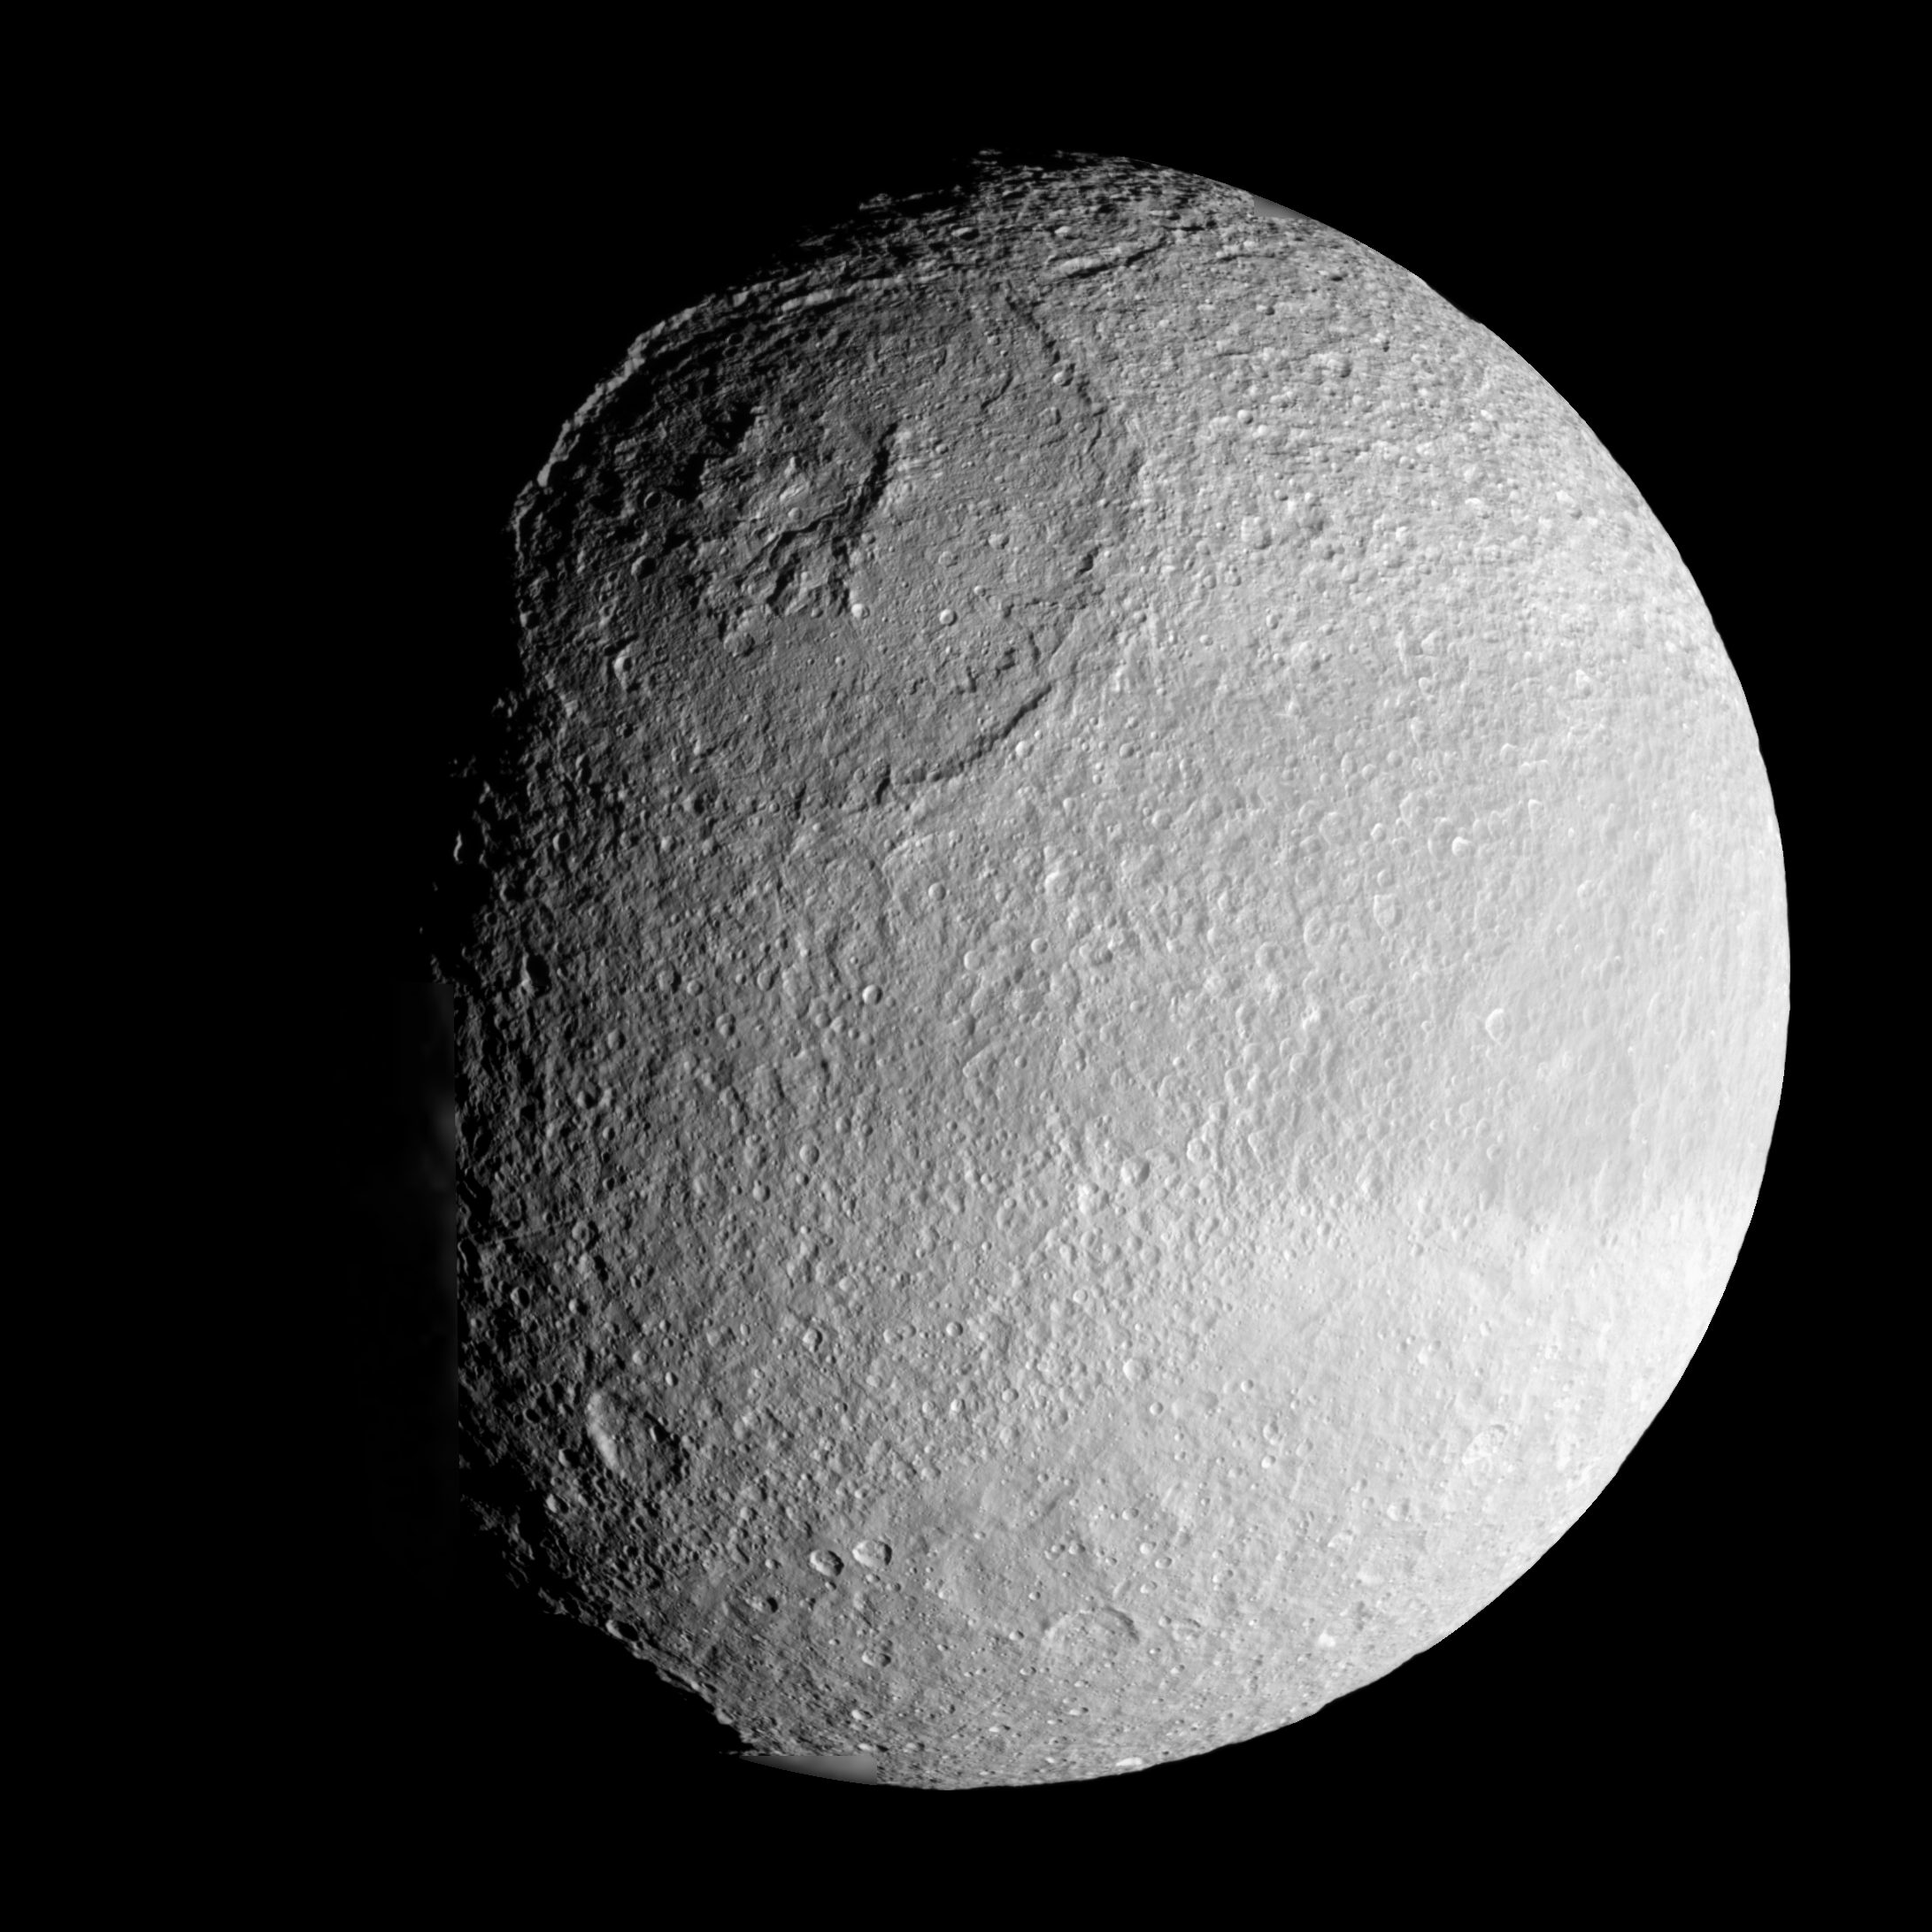

The Crown of Tethys

The vast expanse of the crater Odysseus spreads out below Cassini in this mosaic view of Saturn’s moon Tethys.

The crater (450 kilometers or 280 miles across) is a remarkably well-preserved example of an ancient multi-ringed impact basin: The outer ring is defined by steep, cliff-like walls that descend to generally broad internal terraces. The inner ring is formed by a prominent, crown-shaped, 140-kilometer (88-mile) diameter circular band of icy mountains. Multi-ring basins are seen on rocky bodies as well as icy ones.

The complex internal structure and multi-ringed nature of these very large basins are believed to arise from the rebound of intense shock waves that penetrated the body at the time of impact.

Tethys is 1,071 kilometers (665 miles) across.

This mosaic was assembled from four clear filter, narrow-angle camera images. The view is an orthographic projection centered on 3 degrees south latitude, 119 degrees west longitude and has a resolution of 572 meters (0.35 mile) per pixel. An orthographic view is most like the view seen by a distant observer looking through a telescope. North is up.

The view was obtained by the Cassini spacecraft on Aug. 30, 2007, from a distance of approximately 97,000 kilometers (60,000 miles) and at a sun-Tethys-spacecraft, or phase, angle of 51 degrees.

The Cassini-Huygens mission is a cooperative project of NASA, the European Space Agency and the Italian Space Agency. The Jet Propulsion Laboratory, a division of the California Institute of Technology in Pasadena, manages the mission for NASA’s Science Mission Directorate, Washington, D.C. The Cassini orbiter and its two onboard cameras were designed, developed and assembled at JPL. The imaging operations center is based at the Space Science Institute in Boulder, Colo.

Credit: NASA/JPL/Space Science Institute